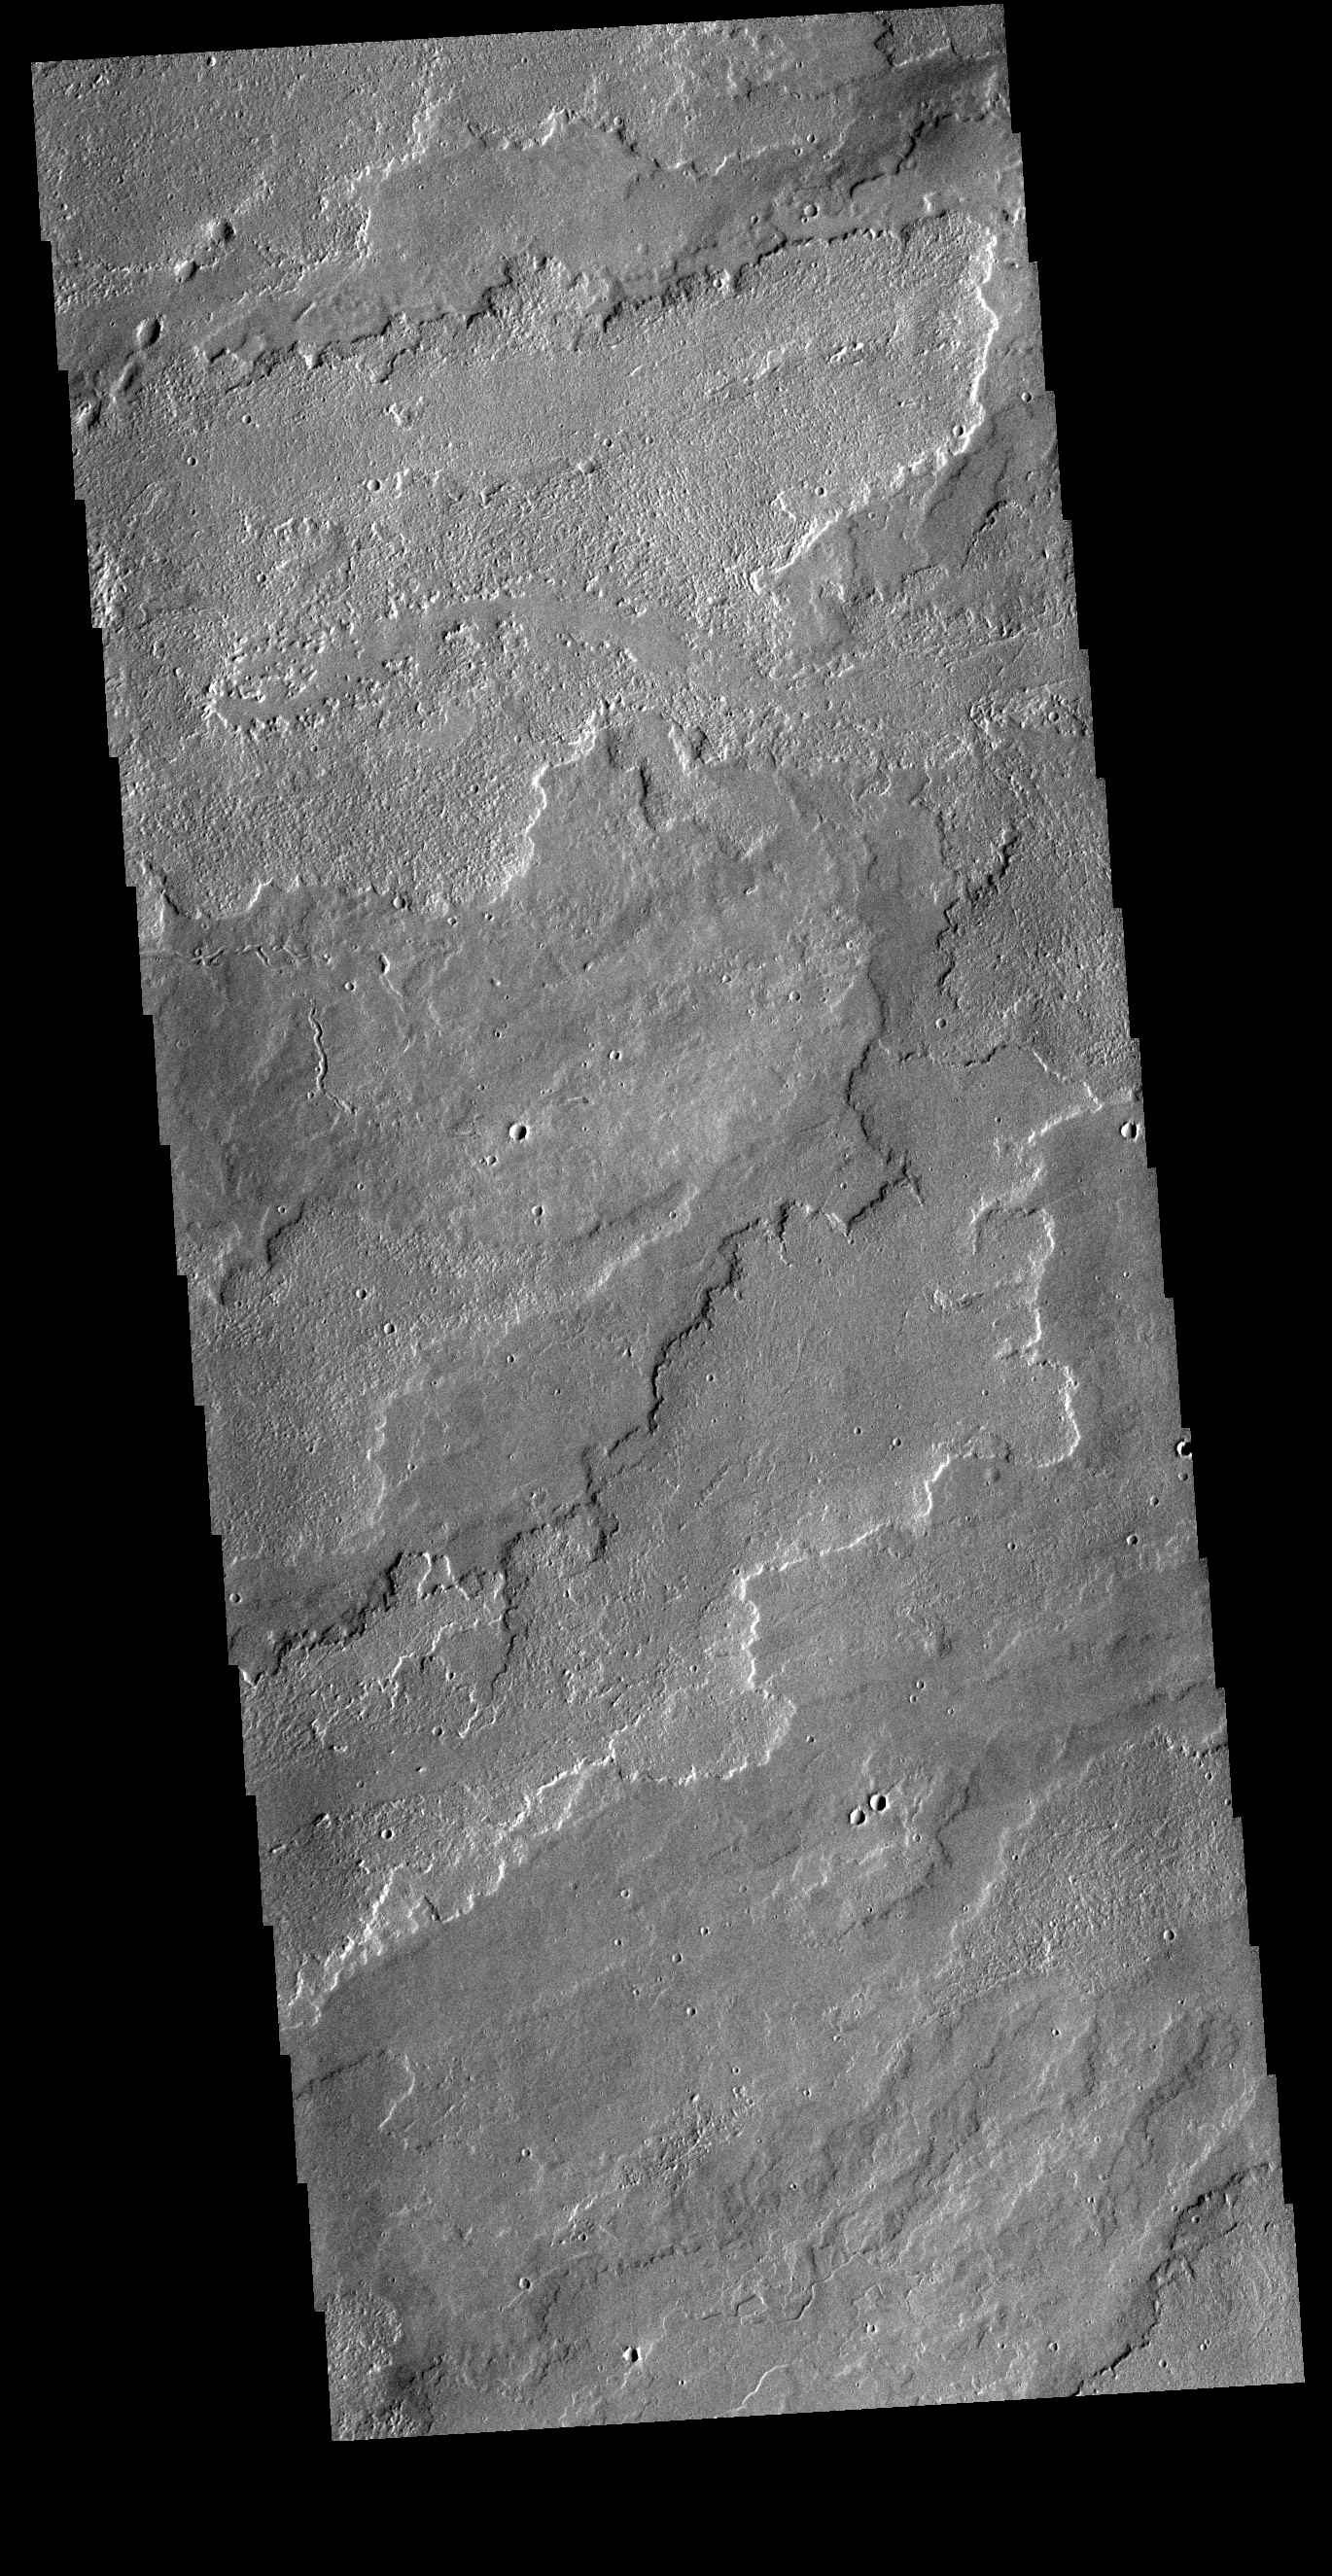

Lava Flows

Today’s VIS image shows a portion of the immense volcanic flow fields in the Tharsis region. These flows are northeast of Ascraeus Mons.

Credit: NASA/JPL-Caltech/ASU